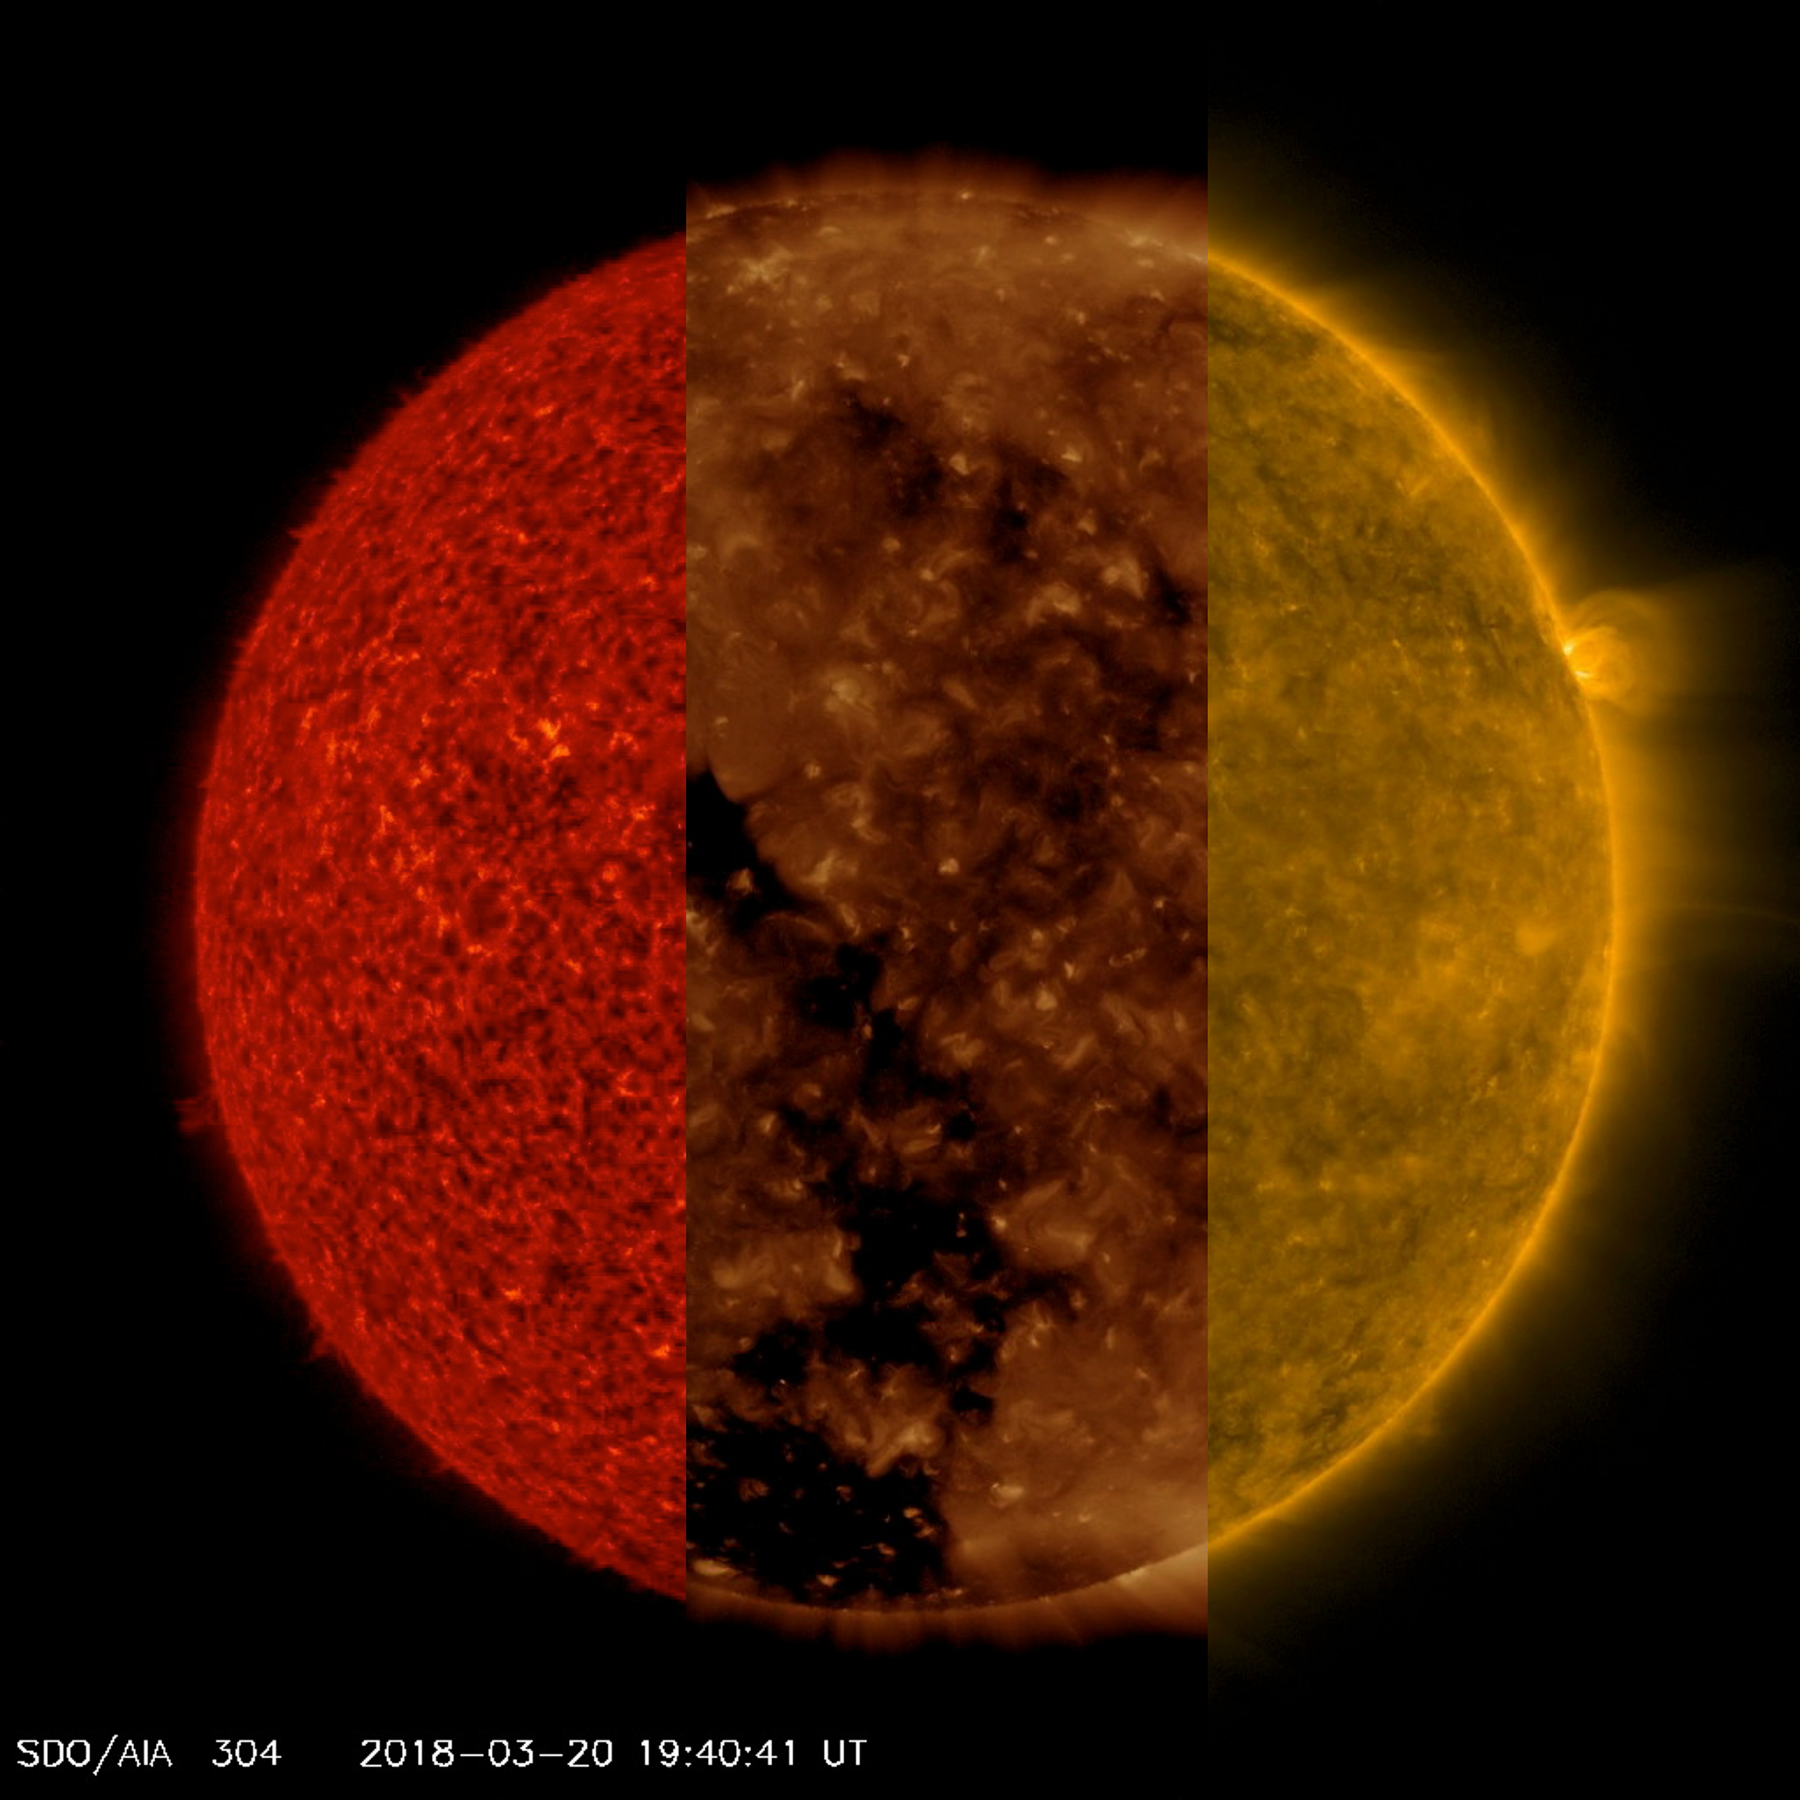

Wavelength Comparisons

NASA’s Solar Dynamics Observatory ran together three sequences of the sun taken in three different extreme ultraviolet wavelengths to better illustrate how different features that appear in one sequence are difficult if not impossible to see in the others (Mar. 20-21, 2018). In the red sequence (304 Angstroms), we can see very small spicules and some small prominences at the sun’s edge, which are not easy to see in the other two sequences. In the second clip (193 Angstroms), we can readily observe the large and dark coronal hole, though it is difficult to make out in the others. In the third clip (171 wavelengths), we can see strands of plasma waving above the surface, especially above the one small, but bright, active region near the right edge. And these are just three of the 10 extreme ultraviolet wavelengths in which SDO images the sun every 12 seconds every day. That’s a lot of data and a lot of science.

Movies
PIA22360_Compare_features_big.mp4
PIA22360_Compare_features_sm.mp4

SDO is managed by NASA’s Goddard Space Flight Center, Greenbelt, Maryland, for NASA’s Science Mission Directorate, Washington. Its Atmosphere Imaging Assembly was built by the Lockheed Martin Solar Astrophysics Laboratory (LMSAL), Palo Alto, California.

Credit: NASA/GSFC/Solar Dynamics Observatory